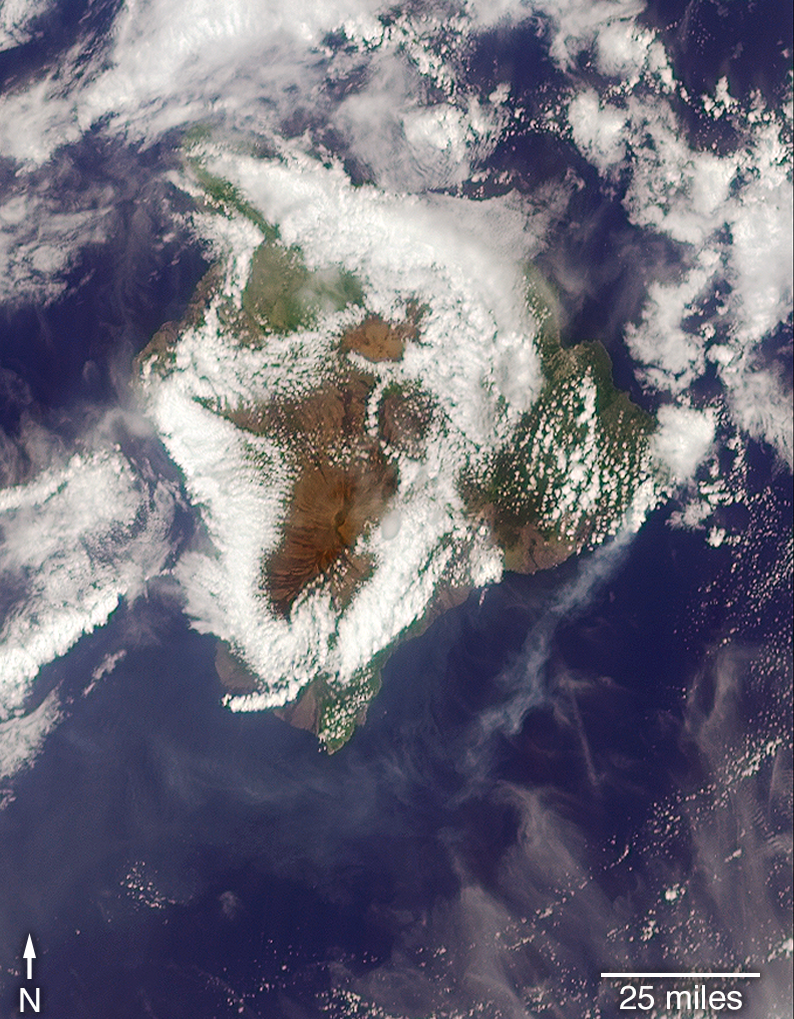

Ash from Kilauea Eruption Viewed by NASA’s MISR

Download the high resolution TIFF file

May 9, 2018

On May 3, 2018, a new eruption began at a fissure of the Kilauea volcano on the Island of Hawaii. Kilauea is the most active volcano in the world, having erupted almost continuously since 1983. Advancing lava and dangerous sulfur dioxide gas have forced thousands of residents in the neighborhood of Leilani Estates to evacuate. A number of homes have been destroyed, and no one can say how soon the eruption will abate and evacuees can return home.

On May 6, 2018, at approximately 11 a.m. local time, the Multi-angle Imaging SpectroRadiometer (MISR) instrument on NASA’s Terra satellite captured this view of the island as it passed overhead. Much of the island was shrouded by clouds, including the fissure on its eastern point. However, an eruption plume is visible streaming southwest over the ocean. The MISR instrument is unique in that it has nine cameras that view Earth at different angles: one pointing downward, four at various angles in the forward direction, and four in the backward direction. This image shows the view from one of MISR’s forward-pointing cameras (60 degrees), which shows the plume more distinctly than the near-vertical views.

The information from the images acquired at different view angles is used to calculate the height of the plume, results of which are superimposed on the right-hand image. The top of the plume near the fissure is at approximately 6,500 feet (2,000 meters) altitude, and the height of the plume decreases as it travels south and west. These relatively low altitudes mean that the ash and sulfur dioxide remained near the ground, which can cause health issues for people on the island downwind of the eruption. The “Ocean View” air quality monitor operated by the Clean Air Branch of the State of Hawaii Department of Health recorded a concentration of 18 μg/m3 of airborne particles less than 2.5 micrometers in diameter at 11 a.m. local time. This amount corresponds to an air quality rating of “moderate” and supports the MISR results indicating that ash was most likely present at ground level on this side of the island.

These data were acquired during Terra orbit 97780. The smoke plume height calculation was performed using the MISR INteractive eXplorer (MINX) software tool, which is publicly available at https://github.com/nasa/MINX. The MISR Plume Height Project maintains a database of global smoke plume heights, accessible at https://www-misr.jpl.nasa.gov/getData/accessData/MisrMinxPlumes2/.

MISR was built and is managed by NASA’s Jet Propulsion Laboratory in Pasadena, California, for NASA’s Science Mission Directorate in Washington. The Terra spacecraft is managed by NASA’s Goddard Space Flight Center in Greenbelt, Maryland. The MISR data were obtained from the NASA Langley Research Center Atmospheric Science Data Center in Hampton, Virginia. JPL is a division of Caltech in Pasadena.

Credit: NASA/GSFC/LaRC/JPL-Caltech, MISR Team